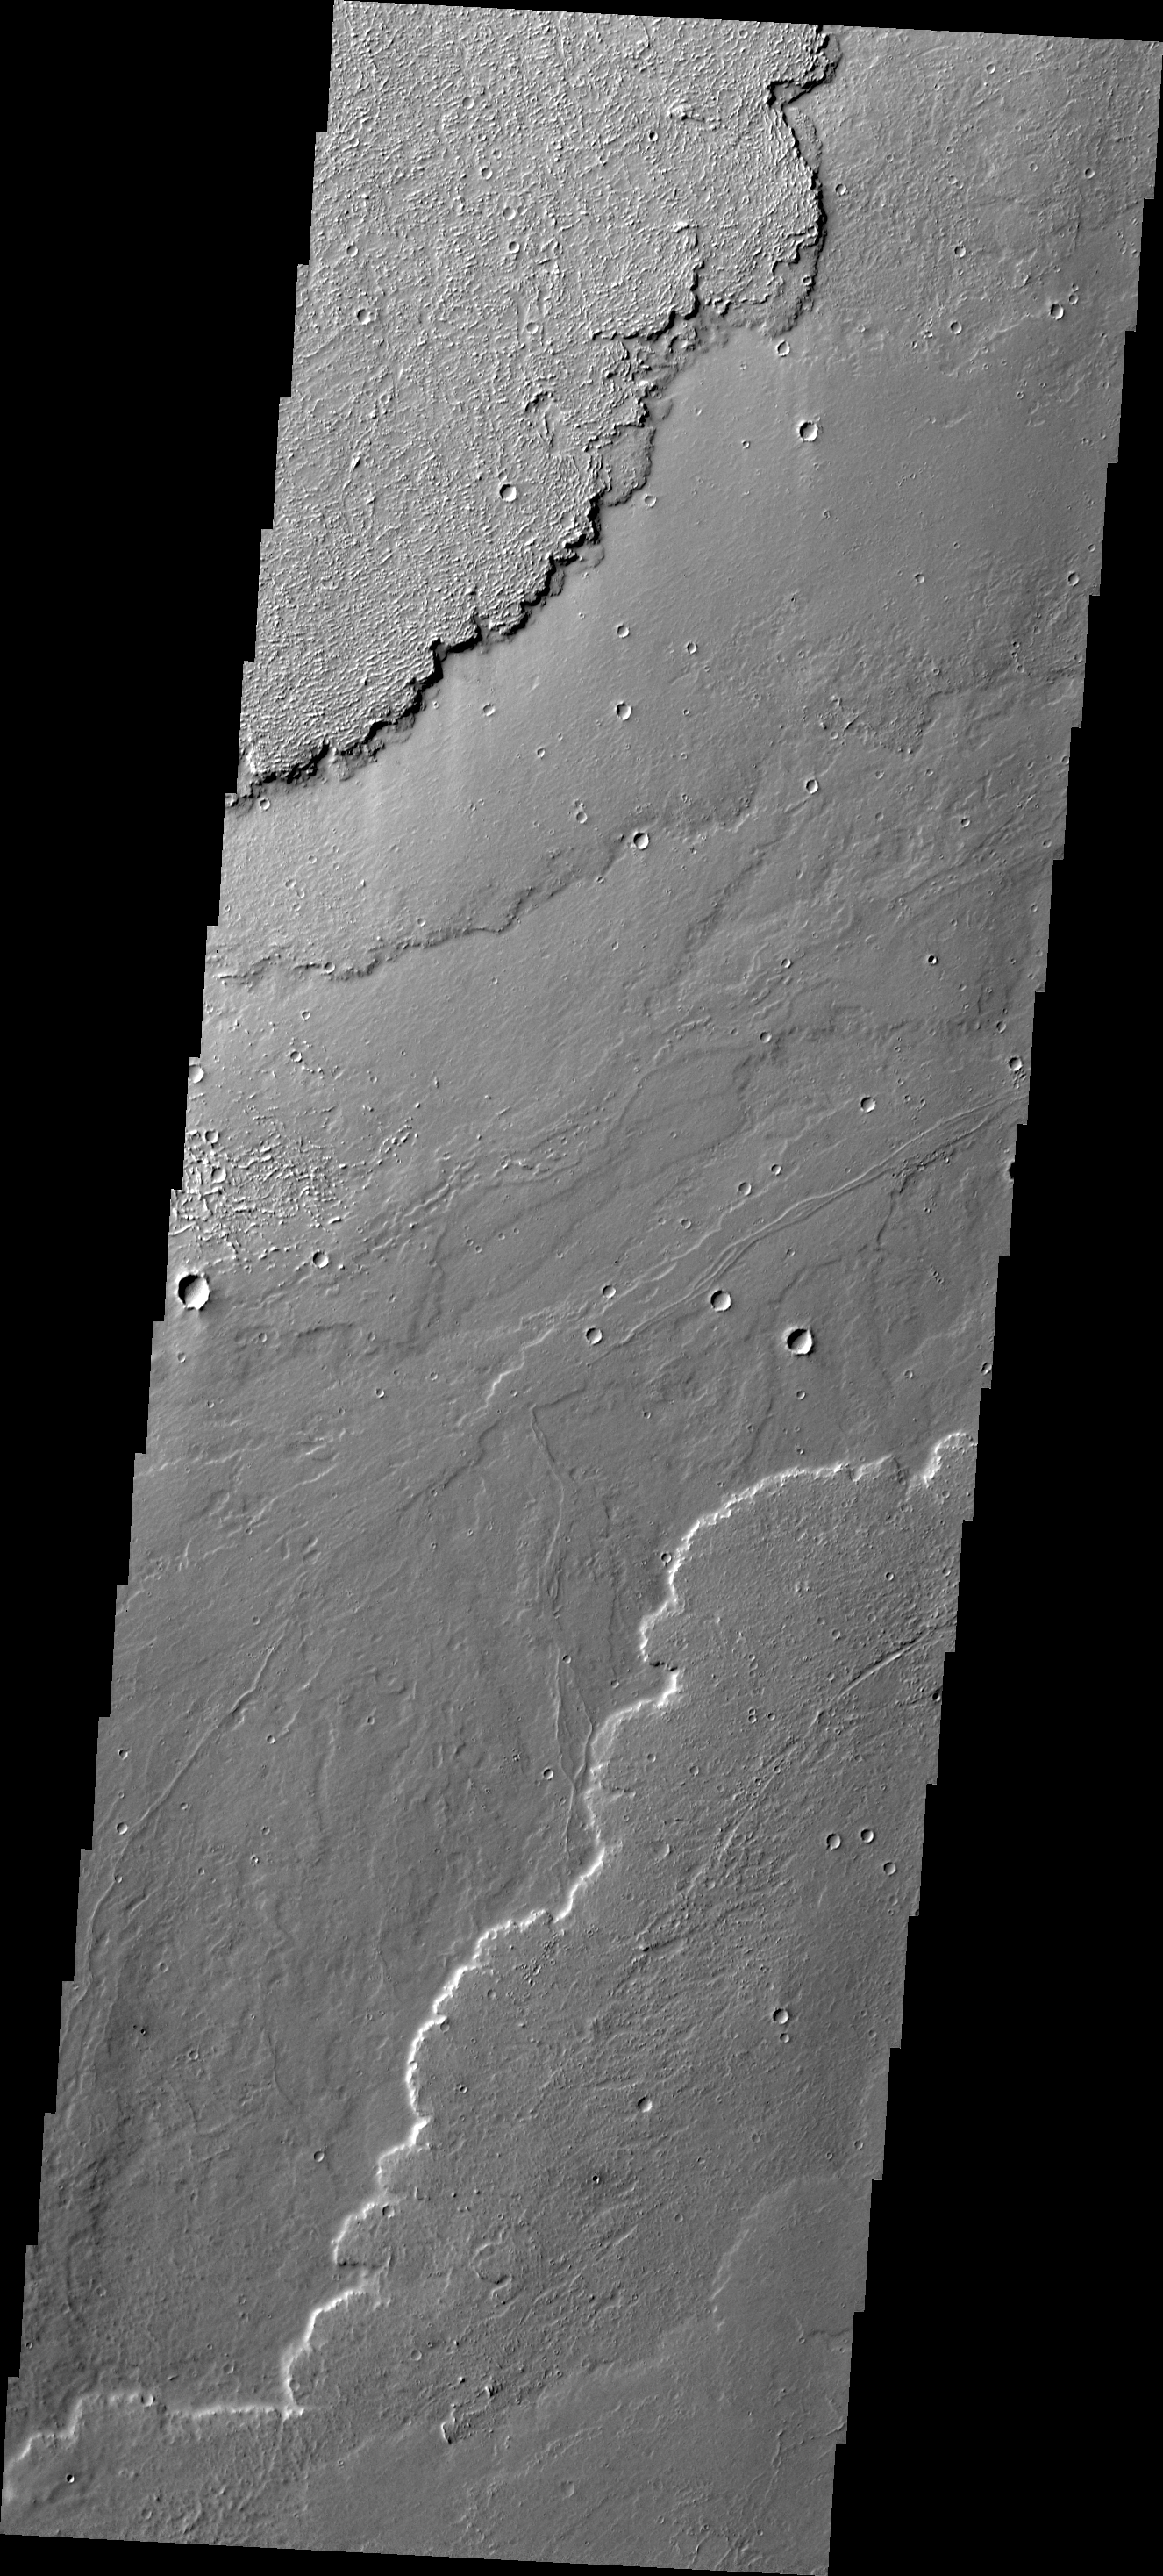

Daedalia Planum

Today’s VIS image shows different surface textures in some of the lava flows of Daedalia Planum.

Credit: NASA/JPL/ASU